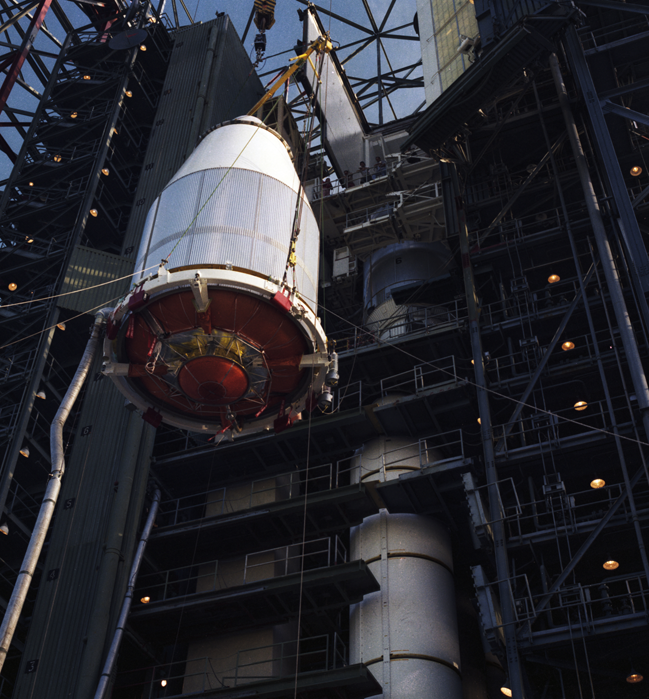

Voyager 2 in Launch Vehicle

The Voyager 2 spacecraft, encapsulated within its payload fairing, is seen in August 1977, as it was being hoisted upward for attachment to its launch vehicle at NASA’s Kennedy Space Center in Cape Canaveral, Florida.

Voyager is managed for NASA by NASA’s Jet Propulsion Laboratory, Pasadena, California. JPL is a division of the California Institute of Technology, Pasadena.

For more information about Voyager, visit http://www.nasa.gov/voyager and http://voyager.jpl.nasa.gov.

Photojournal Note: Also available is the full resolution TIFF file PIA21727_full.tif. This file may be too large to view from a browser; it can be downloaded onto your desktop by right-clicking on the previous link and viewed with image viewing software.

Credit: NASA/JPL-Caltech/KSC